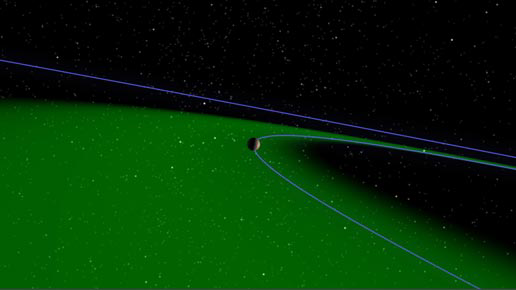

Journey to a Star Rich with Planets (Artist Concept)

Journey to a Star Rich with Planets

This artist’s animation takes us on a journey to 55 Cancri, a star with a family of five known planets – the most planets discovered so far around a star besides our own.

The animation begins on Earth, with a view of the night sky and 55 Cancri (flashing dot), located 41 light-years away in the constellation Cancer. It then zooms through our solar system, passing our asteroids and planets, until finally arriving at the outskirts of 55 Cancri.

The first planet to appear is the farthest out from the star — a giant planet, probably made of gas, with a mass four times that of Jupiter. This planet orbits its star every 14 years, similar to Jupiter’s 11.9-year orbit.

As the movie continues, the three inner planets are shown, the closest of which is about 10 to 13 times the mass of Earth with an orbital period of less than three days.

Zooming out, the animation highlights the newest member of the 55 Cancri family – a massive planet, likely made of gas, water and rock, about 45 times the mass of Earth and orbiting the star every 260 days. This planet is the fourth out from the star, and lies in the system’s habitable zone (green). A habitable zone is the place around a star where liquid water would persist. Though the newest planet probably has a thick gaseous envelope, astronomers speculate that it could have one or more moons. In our own solar system, moons are common, so it seems likely that they also orbit planets in other solar systems. If such moons do exist, and if they are as large as Mars or Earth, astronomers speculate that they would retain atmospheres and surface liquid water that might make interesting environments for the development of life.

The animation ends with a comparison between 55 Cancri and our solar system.

The colors of the illustrated planets were chosen to resemble those of our own solar system. Astronomers do not know what the planets look like.

Credit: NASA/JPL-Caltech